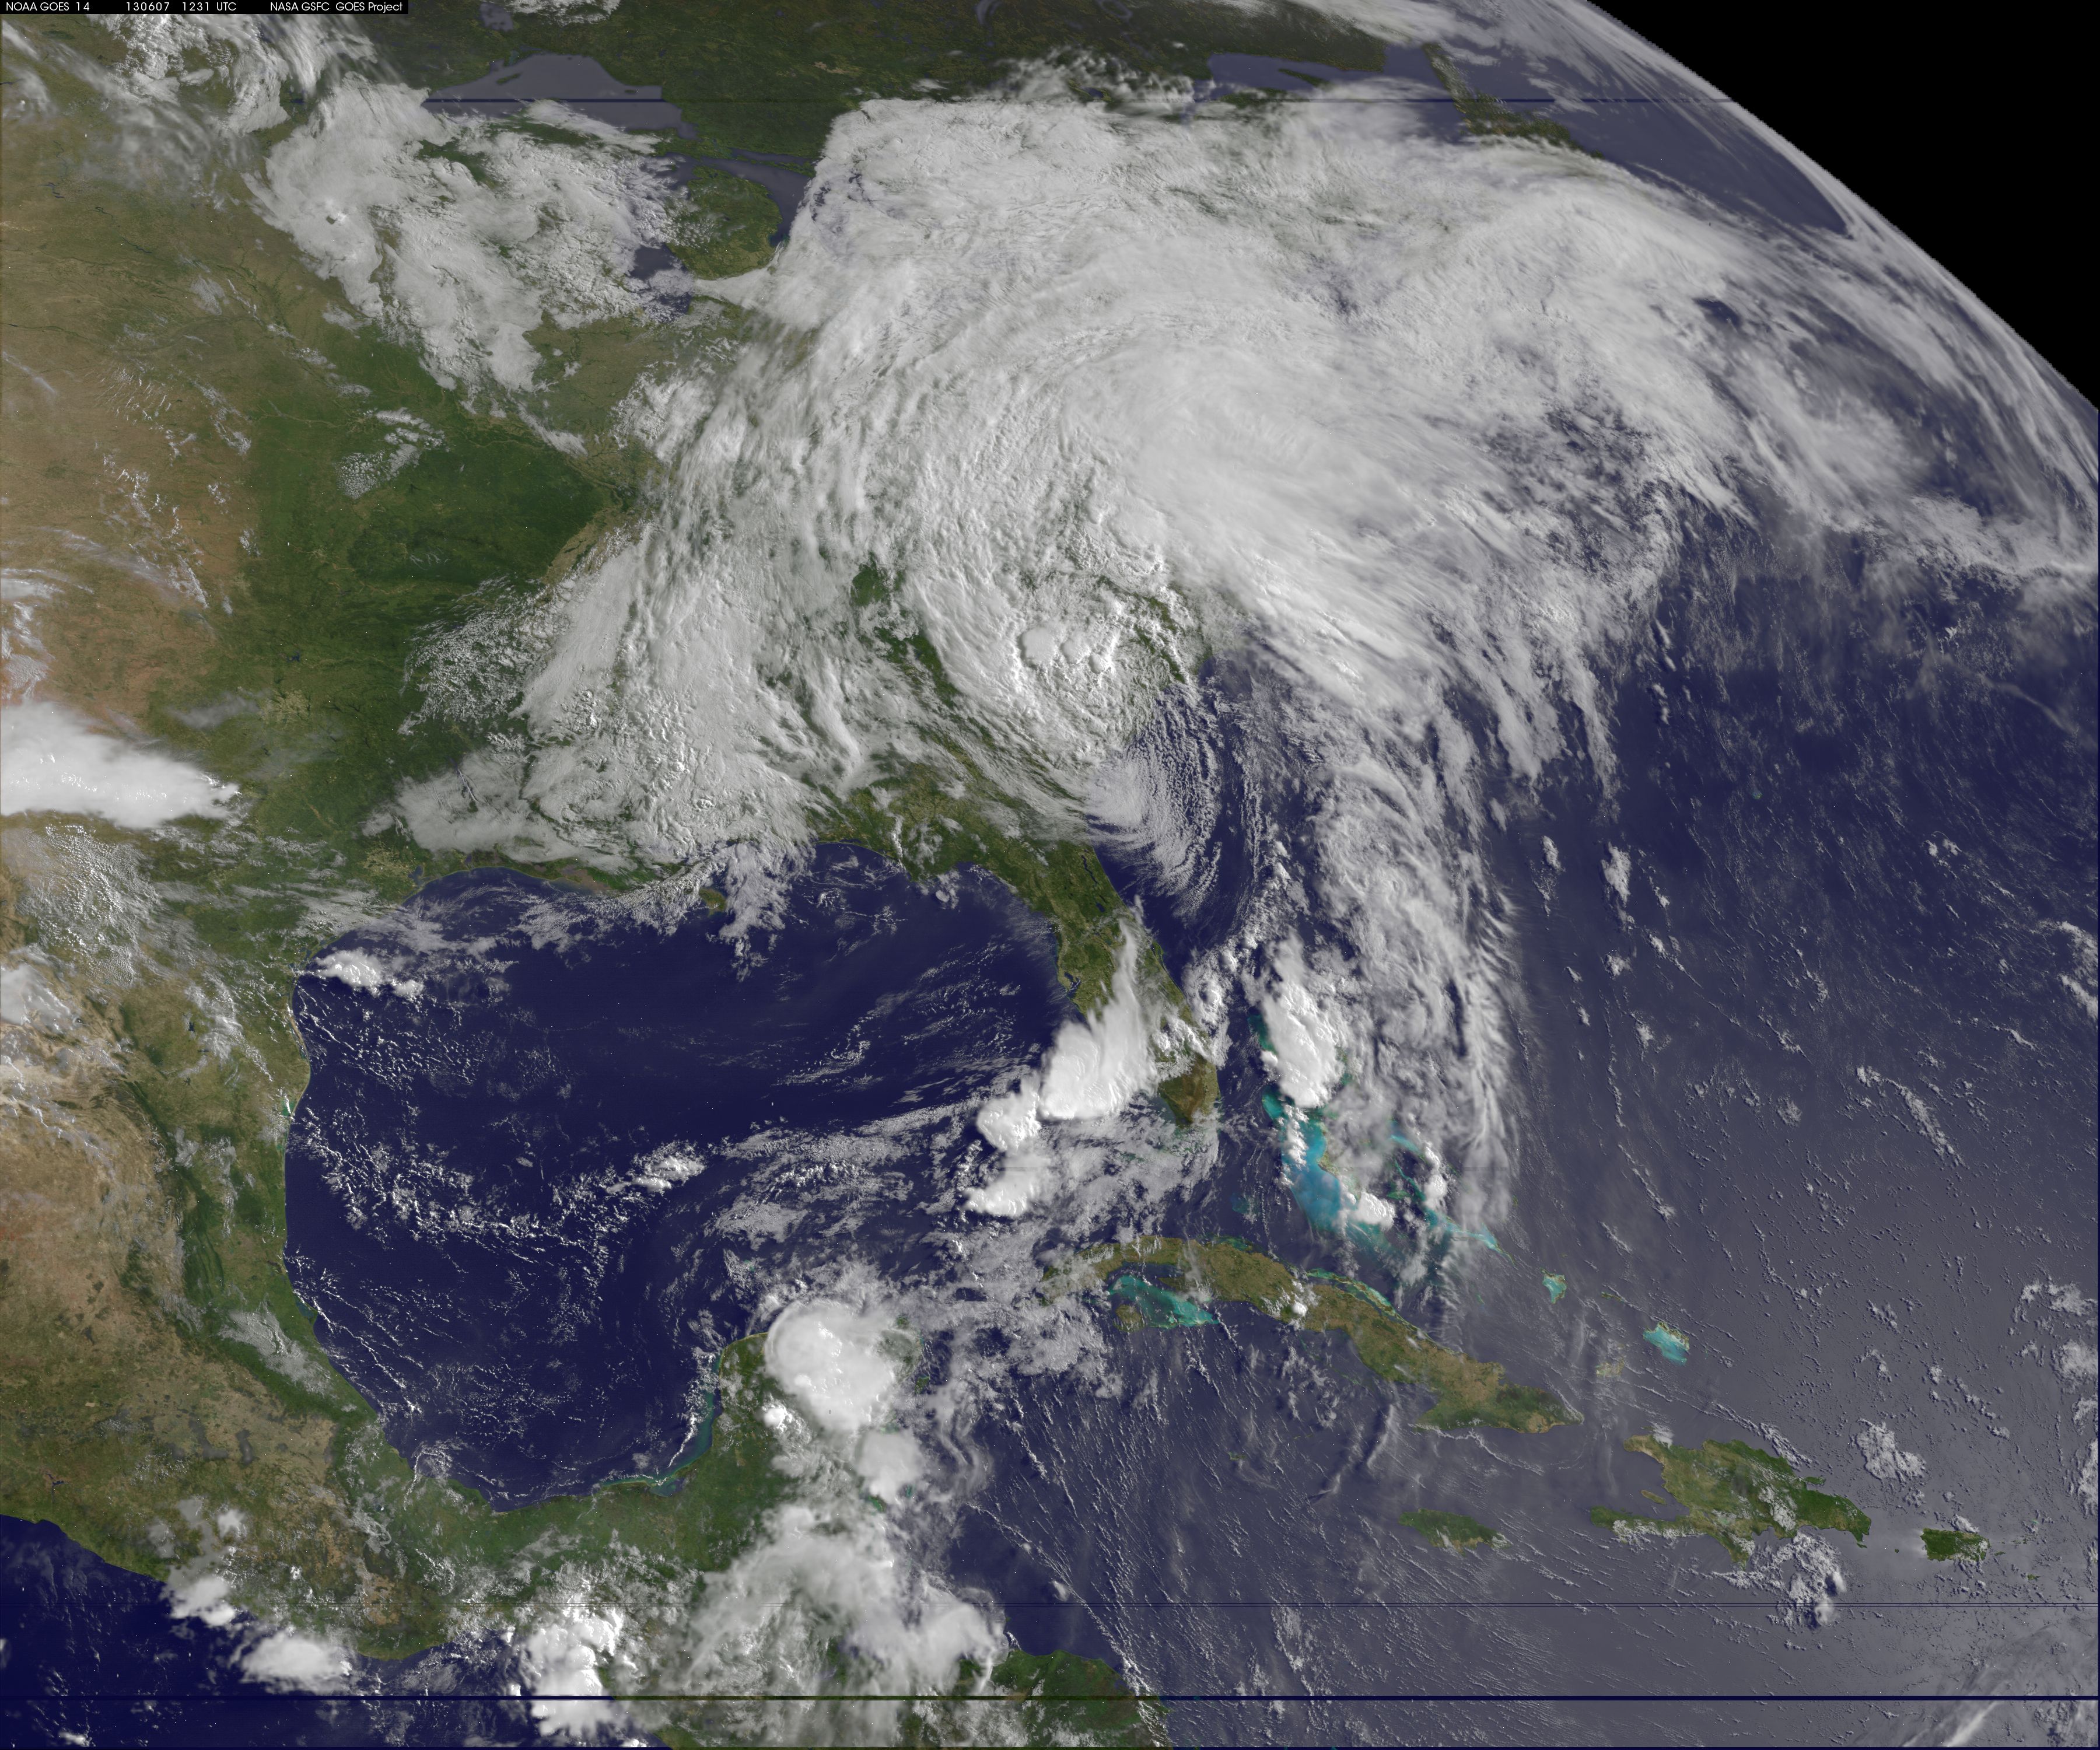

Tropical Storm Andrea June 7, 2013

This image of tropical storm Andrea was assembled from data collected by NOAA's GOES-14 satellite at 8:31 a.m. EDT on June 7, when the storm's center was about 35 miles north-northwest of Charleston, S.C.

Credit: NASA/NOAA GOES Project